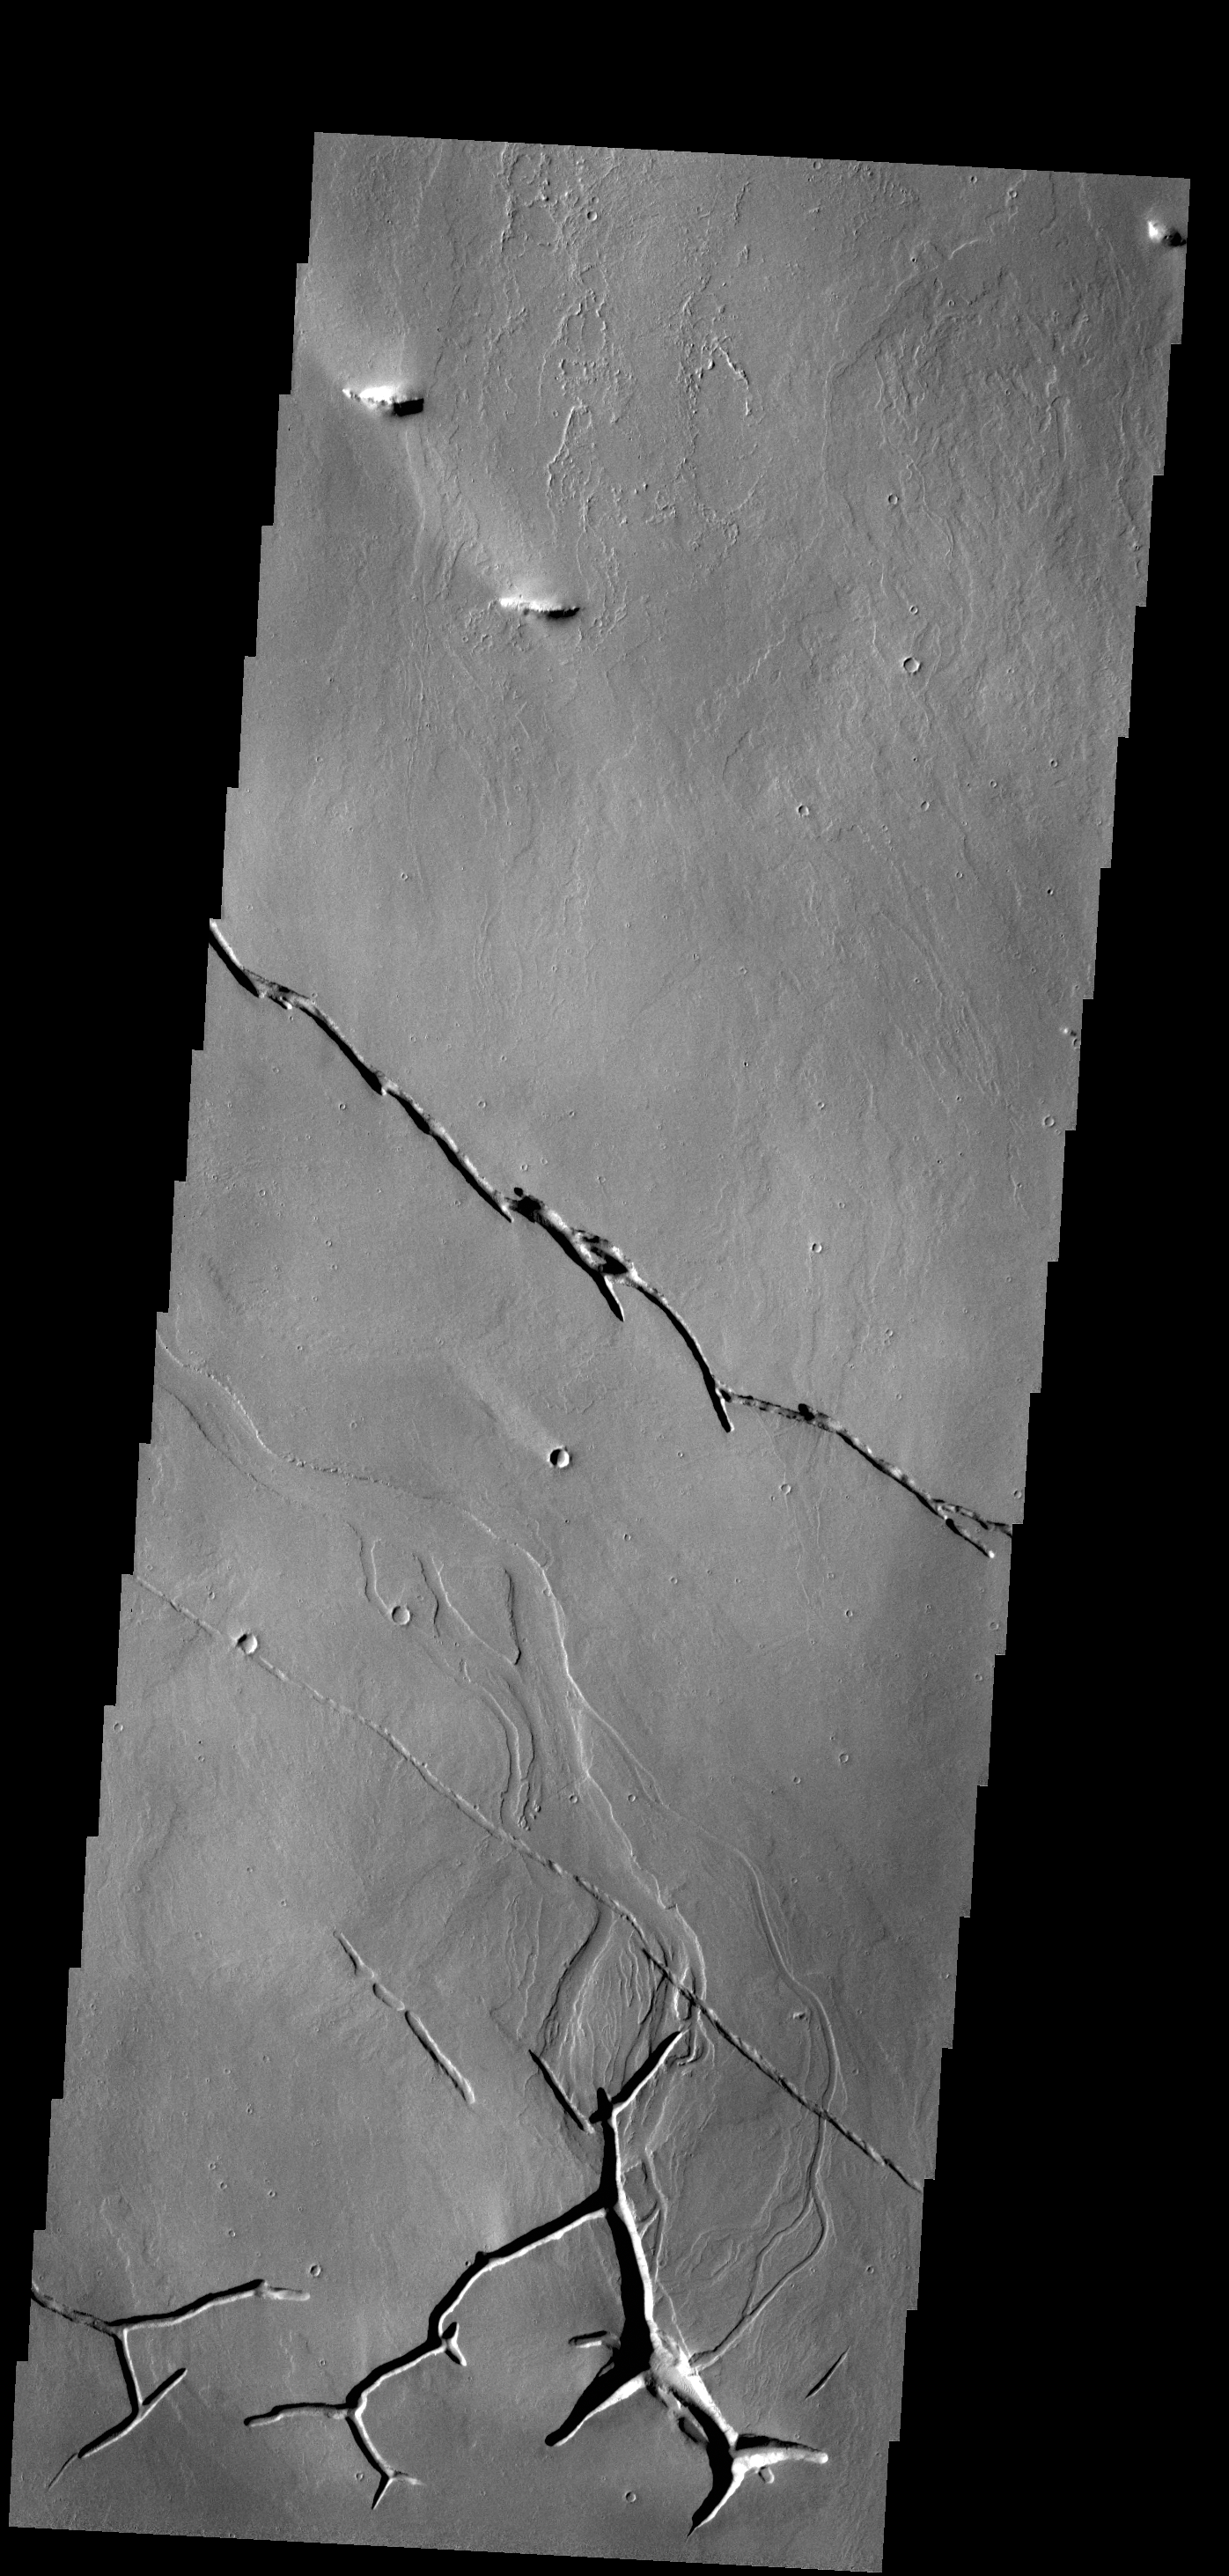

Volcanic Complexity

This VIS image shows a small region between Olympus Mons and Sulci Gordii. There are lava flows, tectonic depressions and channels visible in the image. All the features are related to the volcanism.

Credit: NASA/JPL-Caltech/ASU